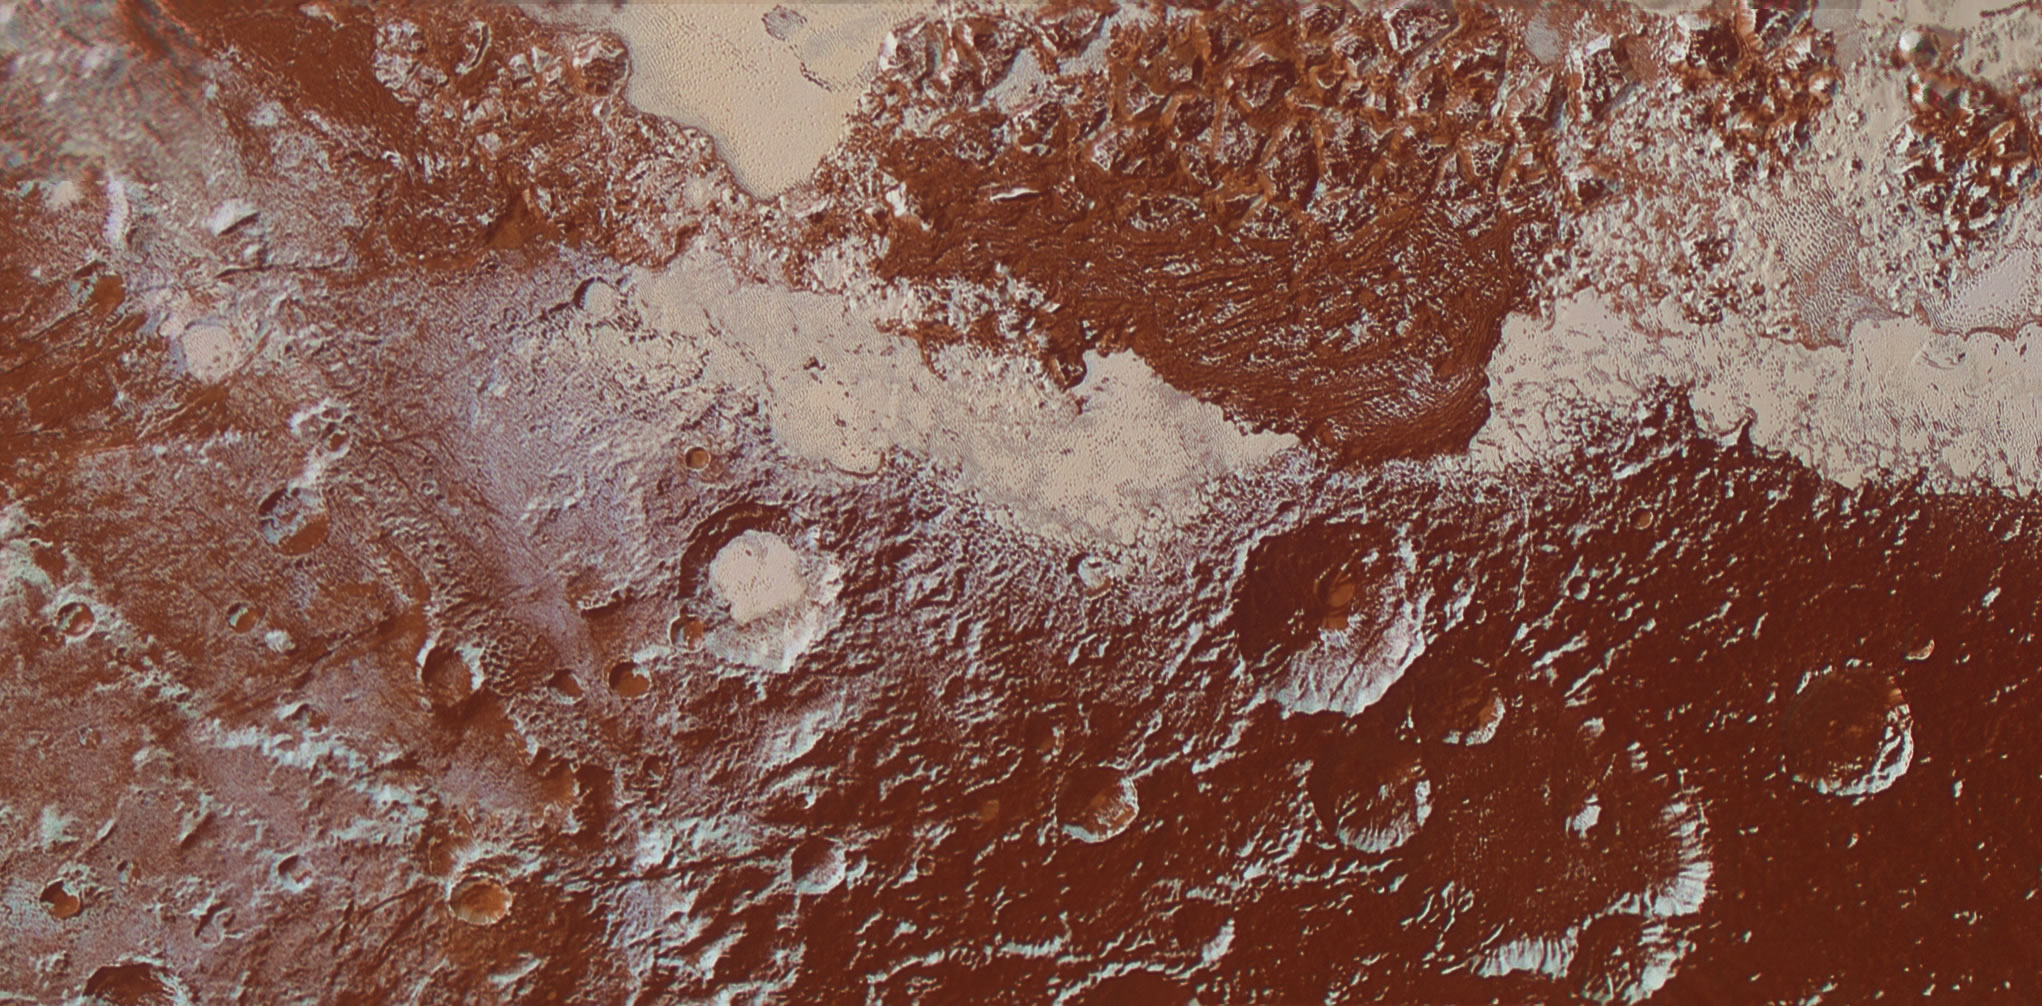

Surface Diversity

This enhanced color view of Pluto’s surface diversity was created by merging Ralph/Multispectral Visible Imaging Camera (MVIC) color imagery (650 meters per pixel) with Long Range Reconnaissance Imager panchromatic imagery (230 meters per pixel). At lower right, ancient, heavily cratered terrain is coated with dark, reddish tholins. At upper right, volatile ices filling the informally named Sputnik Planum have modified the surface, creating a chaos-like array of blocky mountains. Volatile ice also occupies a few nearby deep craters, and in some areas the volatile ice is pocked with arrays of small sublimation pits. At left, and across the bottom of the scene, gray-white CH4 ice deposits modify tectonic ridges, the rims of craters, and north-facing slopes. The scene in this image is 260 miles (420 kilometers) wide and 140 miles (225 kilometers) from top to bottom; north is to the upper left.

The Johns Hopkins University Applied Physics Laboratory in Laurel, Maryland, designed, built, and operates the New Horizons spacecraft, and manages the mission for NASA’s Science Mission Directorate. The Southwest Research Institute, based in San Antonio, leads the science team, payload operations and encounter science planning. New Horizons is part of the New Frontiers Program managed by NASA’s Marshall Space Flight Center in Huntsville, Alabama.

Credit: NASA/Johns Hopkins University Applied Physics Laboratory/Southwest Research Institute